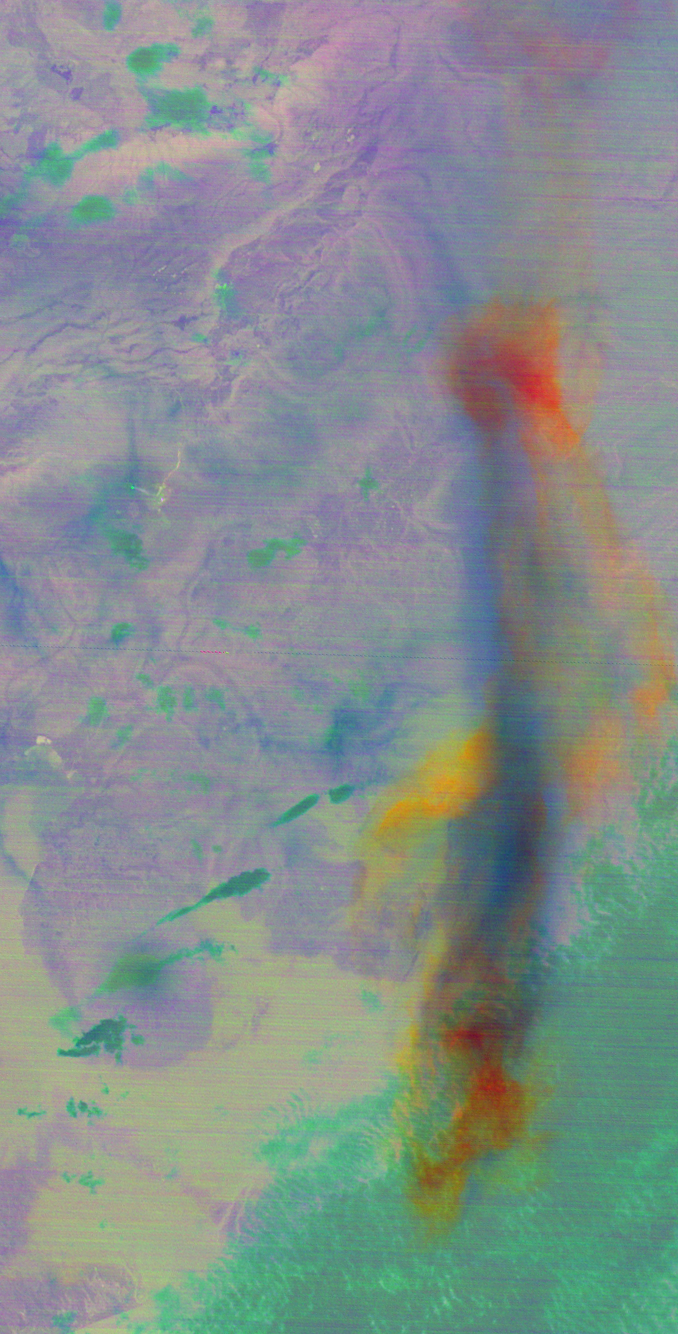

NASA Spacecraft Spots Large Eruption of Russian Volcano

On the night of June 2, 2012, a large eruption plume from eastern Russia’s Sheveluch volcano was captured by the Advanced Spaceborne Thermal Emission and Reflection Radiometer (ASTER) instrument on NASA’s Terra spacecraft. Sheveluch is one of the most active volcanoes on the Kamchatka peninsula, with frequent explosive events that can disrupt air traffic over the northern Pacific. In this color composite of three thermal infrared channels, the ash component of the plume is depicted in red, the water droplets and ice are in blue, and the sulfur dioxide (SO2) component is in yellow. The image is centered near 56.6 degrees north latitude, 161.4 degrees east longitude, and covers an area of 37 by 74 miles (60 by 120 kilometers).

With its 14 spectral bands from the visible to the thermal infrared wavelength region and its high spatial resolution of 15 to 90 meters (about 50 to 300 feet), ASTER images Earth to map and monitor the changing surface of our planet. ASTER is one of five Earth-observing instruments launched Dec. 18, 1999, on Terra. The instrument was built by Japan’s Ministry of Economy, Trade and Industry. A joint U.S./Japan science team is responsible for validation and calibration of the instrument and data products.

The broad spectral coverage and high spectral resolution of ASTER provides scientists in numerous disciplines with critical information for surface mapping and monitoring of dynamic conditions and temporal change. Example applications are: monitoring glacial advances and retreats; monitoring potentially active volcanoes; identifying crop stress; determining cloud morphology and physical properties; wetlands evaluation; thermal pollution monitoring; coral reef degradation; surface temperature mapping of soils and geology; and measuring surface heat balance.

The U.S. science team is located at NASA’s Jet Propulsion Laboratory, Pasadena, Calif. The Terra mission is part of NASA’s Science Mission Directorate, Washington, D.C.

Credit: NASA/GSFC/METI/ERSDAC/JAROS, and U.S./Japan ASTER Science Team